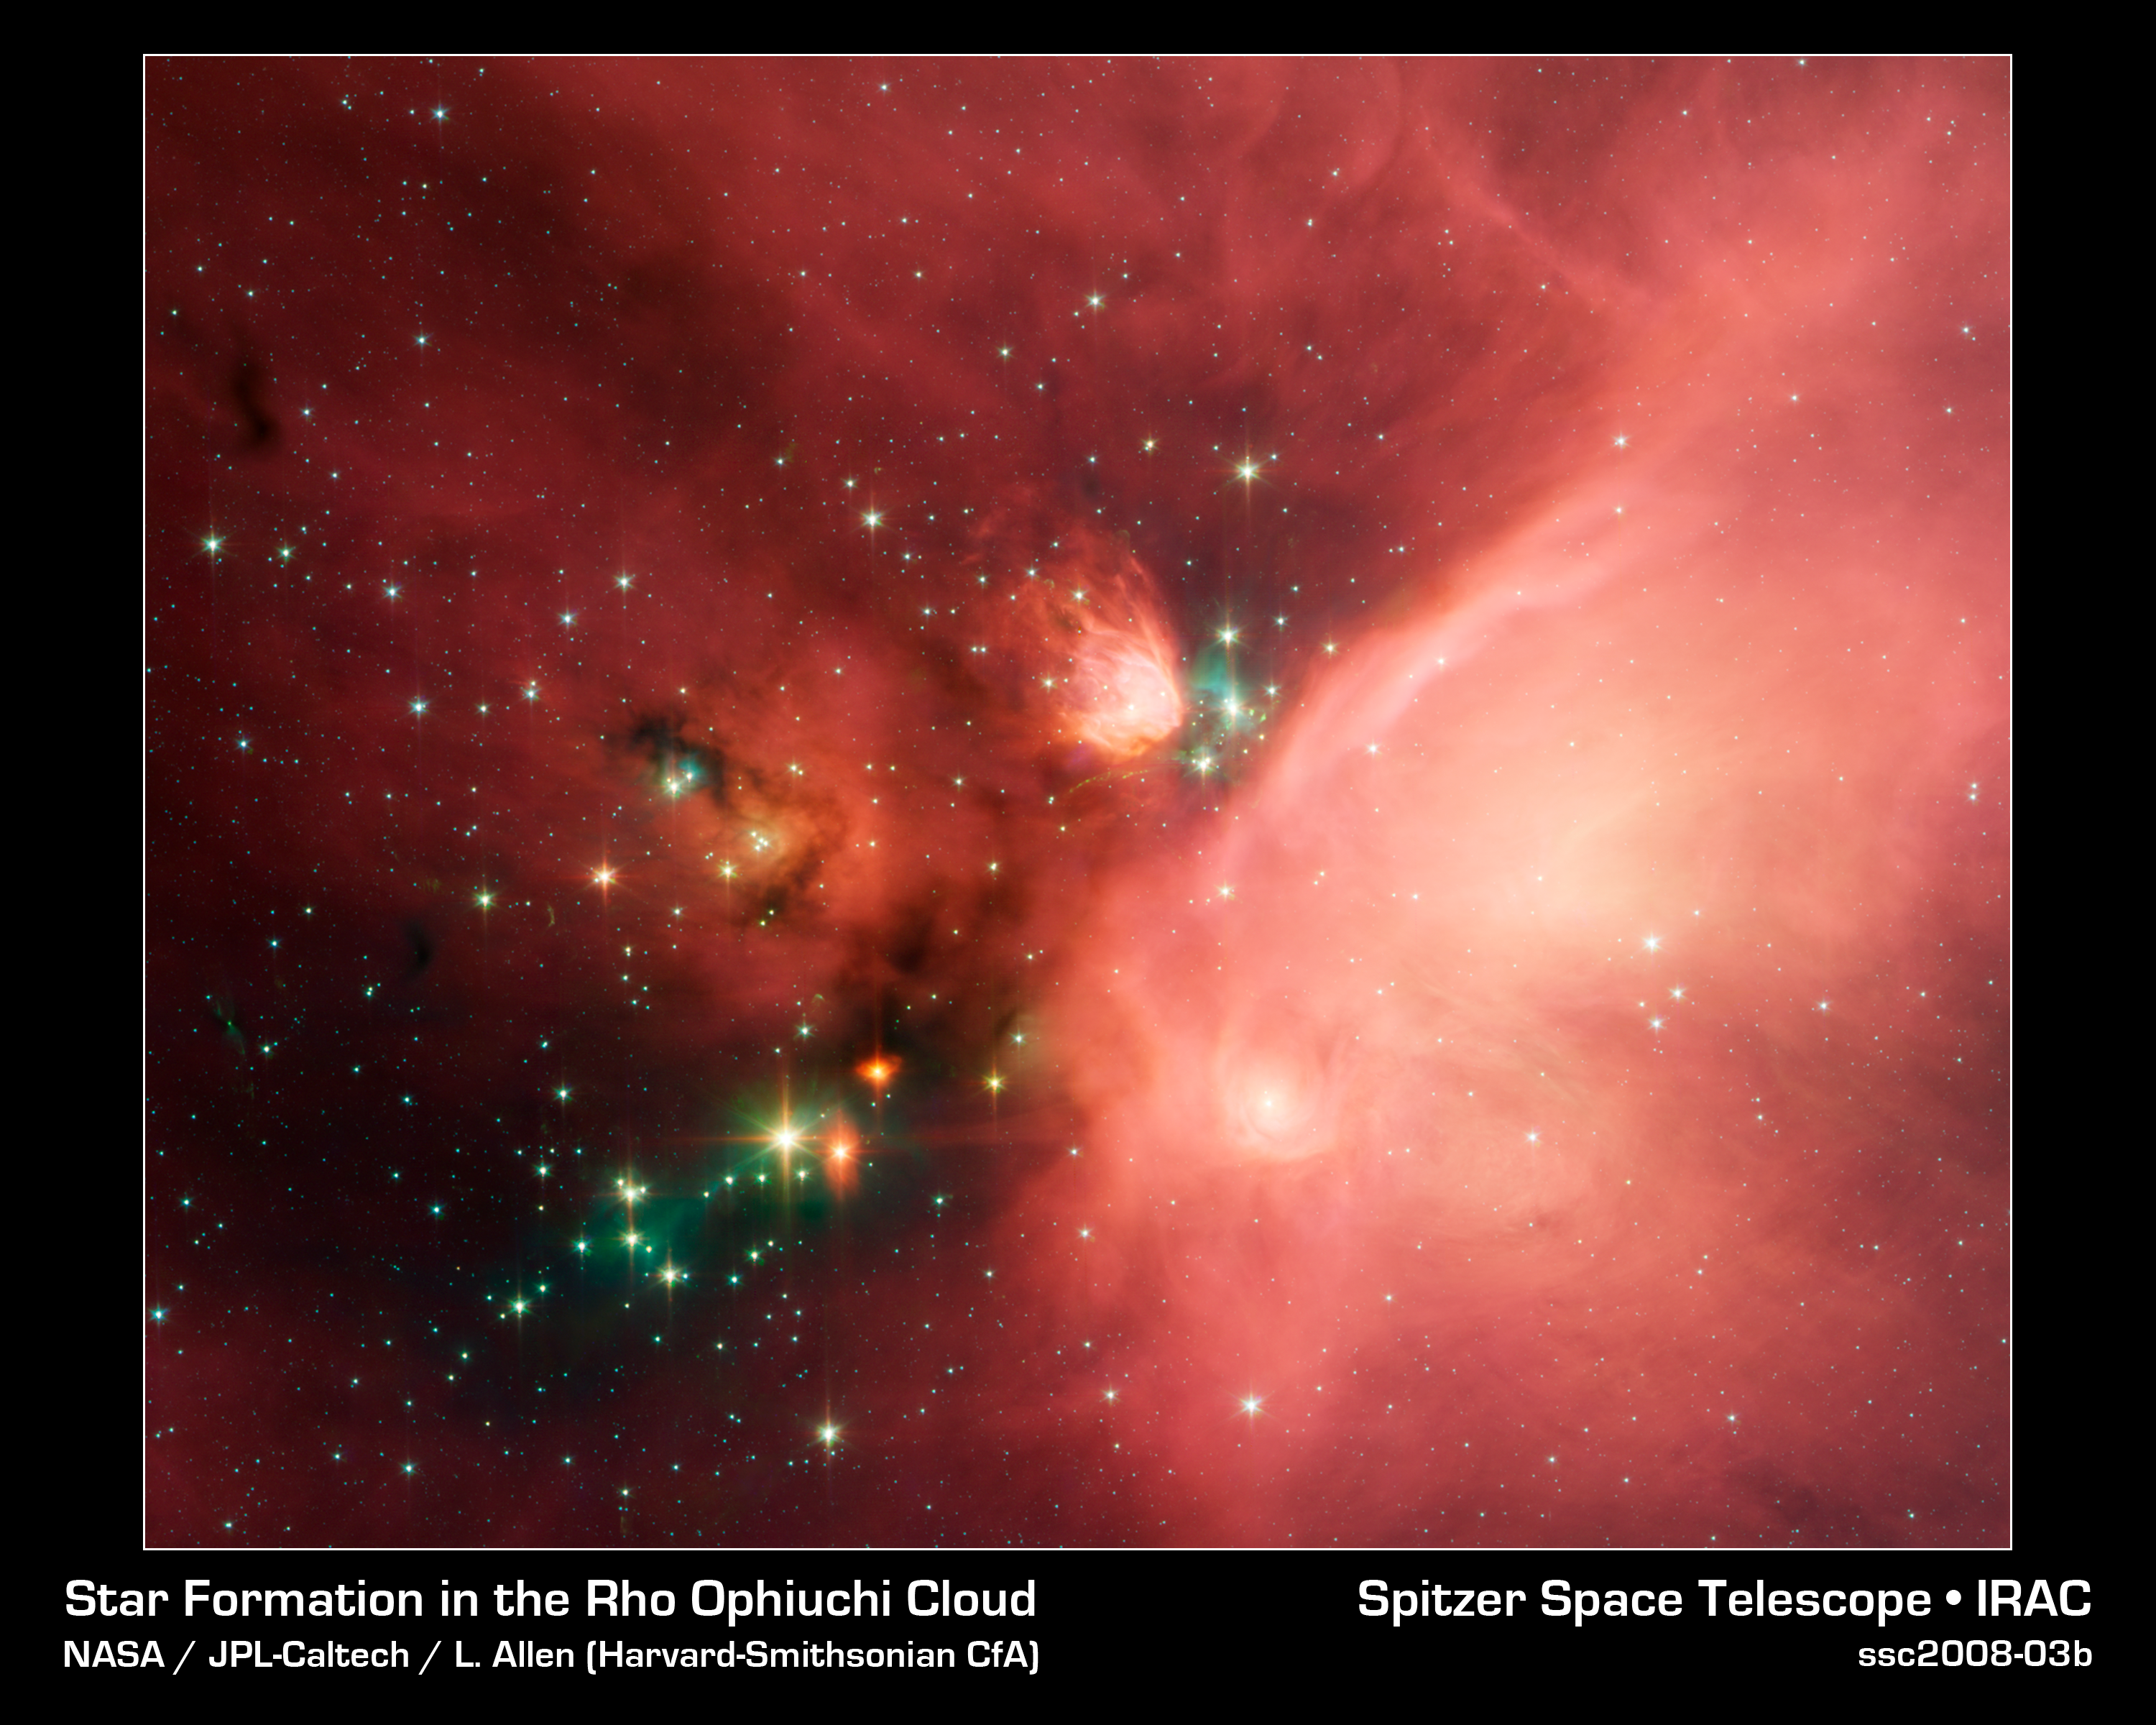

Young Stars in Their Baby Blanket of Dust

Newborn stars peek out from beneath their natal blanket of dust in this dynamic image of the Rho Ophiuchi dark cloud from NASA's Spitzer Space Telescope. Called "Rho Oph" by astronomers, it's one of the closest star-forming regions to our own solar system. Located near the constellations Scorpius and Ophiuchus, the nebula is about 407 light years away from Earth.

Rho Oph is a complex made up of a large main cloud of molecular hydrogen, a key molecule allowing new stars to form from cold cosmic gas, with two long streamers trailing off in different directions. Recent studies using the latest X-ray and infrared observations reveal more than 300 young stellar objects within the large central cloud. Their median age is only 300,000 years, very young compared to some of the universe's oldest stars, which are more than 12 billion years old.

This false-color image of Rho Oph's main cloud, Lynds 1688, was created with data from Spitzer's infrared array camera, which has the highest spatial resolution of Spitzer's three imaging instruments. Blue represents 3.6 micron light, green is 4.5 micron light, orange is 5.8, and red is 8.0. The multiple wavelengths reveal different aspects of the dust surrounding and between the embedded stars, yielding information about the stars and their birthplace.

The colors in this image reflect the relative temperatures and evolutionary states of the various stars. The youngest stars are surrounded by dusty disks of gas from which they, and their potential planetary systems, are forming. These young disk systems show up as yellow-green tinted stars in this image. Some of these young stellar objects are surrounded by their own compact nebulae. More evolved stars, which have shed their natal material, are blue-white.

Credit: NASA/JPL-Caltech/Harvard-Smithsonian CfA)